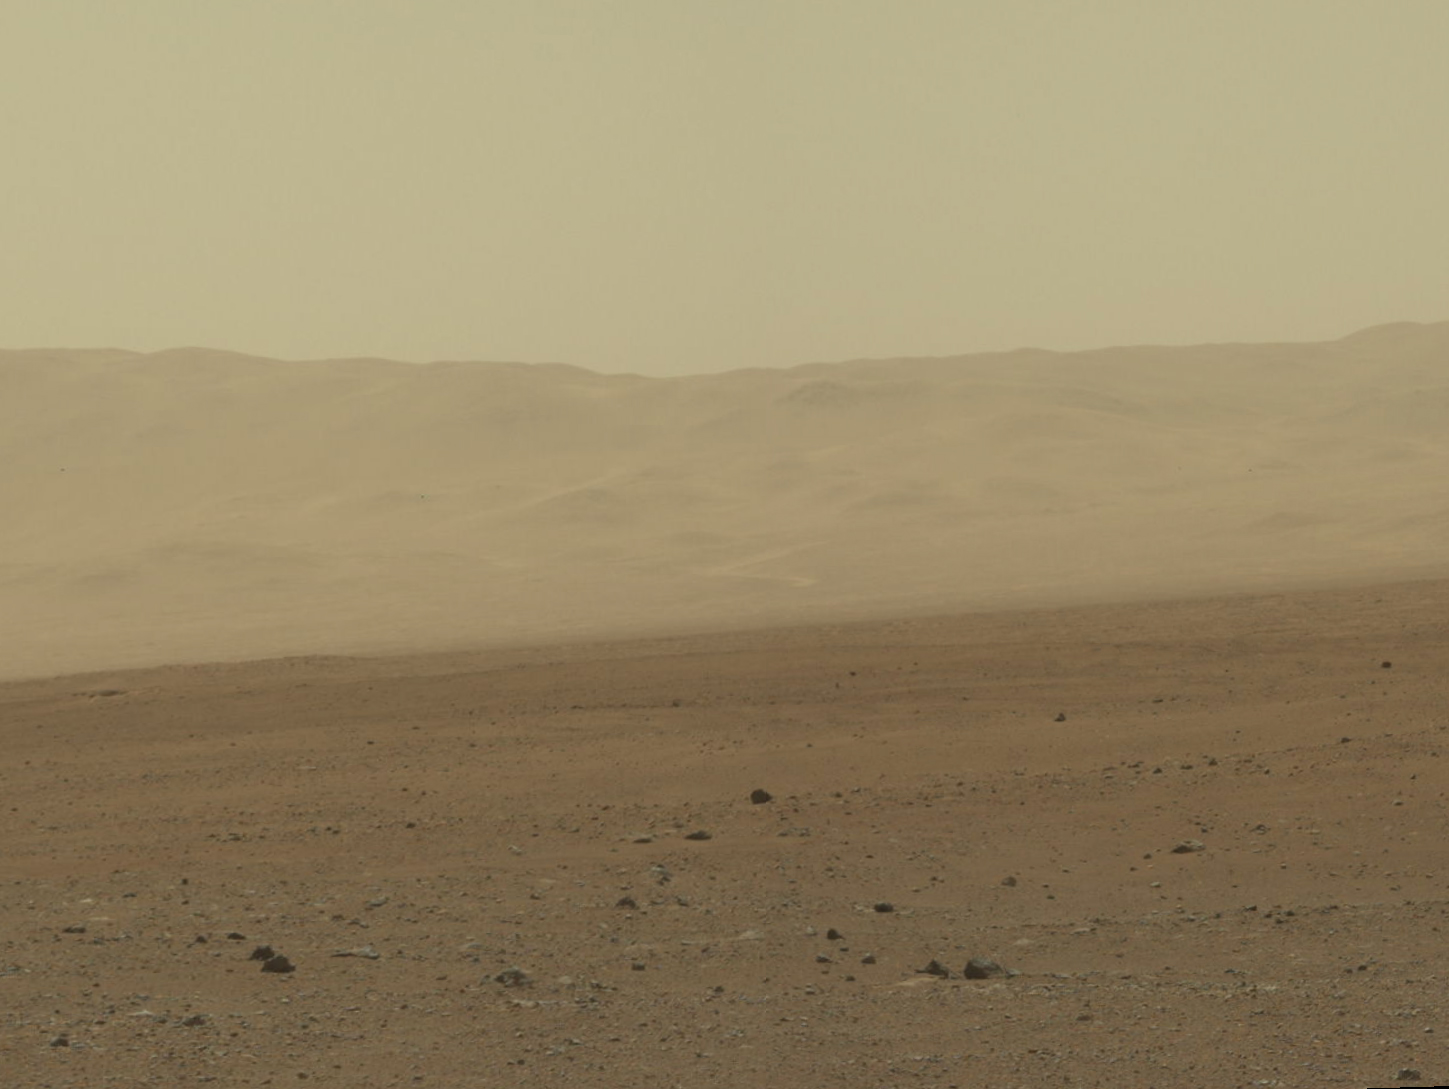

Wall of Gale Crater

Figure 1

This color image from NASA’s Curiosity rover shows part of the wall of Gale Crater, the location on Mars where the rover landed on Aug. 5, 2012 PDT (Aug. 6, 2012 EDT). This is part of a larger, high-resolution color mosaic made from images obtained by Curiosity’s Mast Camera.

This image of the crater wall is north of the landing site, or behind the rover. Here, a network of valleys believed to have formed by water erosion enters Gale Crater from the outside. This is the first view scientists have had of a fluvial system — one relating to a river or stream — from the surface of Mars. Known and studied since the 1970s beginning with NASA’s Viking missions, such networks date from a period in Martian history when water flowed freely across the surface. The main channel deposit seen here resembles a dirt road ascending into the mountains, which are actually the north wall and rim of Gale Crater. The colors in a second version (Figure 1) have been modified as if the scene were transported to Earth and illuminated by terrestrial sunlight. This processing, called “white balancing,” is useful for scientists to be able to recognize and distinguish rocks by color in more familiar lighting.

Although Curiosity is about 11 miles (18 kilometers) away from this area and the view is obscured somewhat by dust and haze, the image provides new insights into the style of sediment transport within this system. Curiosity has no current plans to visit this valley system, since the primary objective of the rover is south of the landing site. But images taken later and with the 100-millimeter Mastcam are likely to allow scientists to study the area in significantly more detail.

The images in this mosaic were acquired by the 34-millimeter MastCam over about an hour of time on Aug. 8, 2012 PDT (Aug. 9, 2012 EDT), each at 1,200 by 1,200 pixels in size.

JPL manages the Mars Science Laboratory/Curiosity for NASA’s Science Mission Directorate in Washington. The rover was designed, developed and assembled at JPL, a division of the California Institute of Technology in Pasadena.

Credit: NASA/JPL-Caltech/MSSS